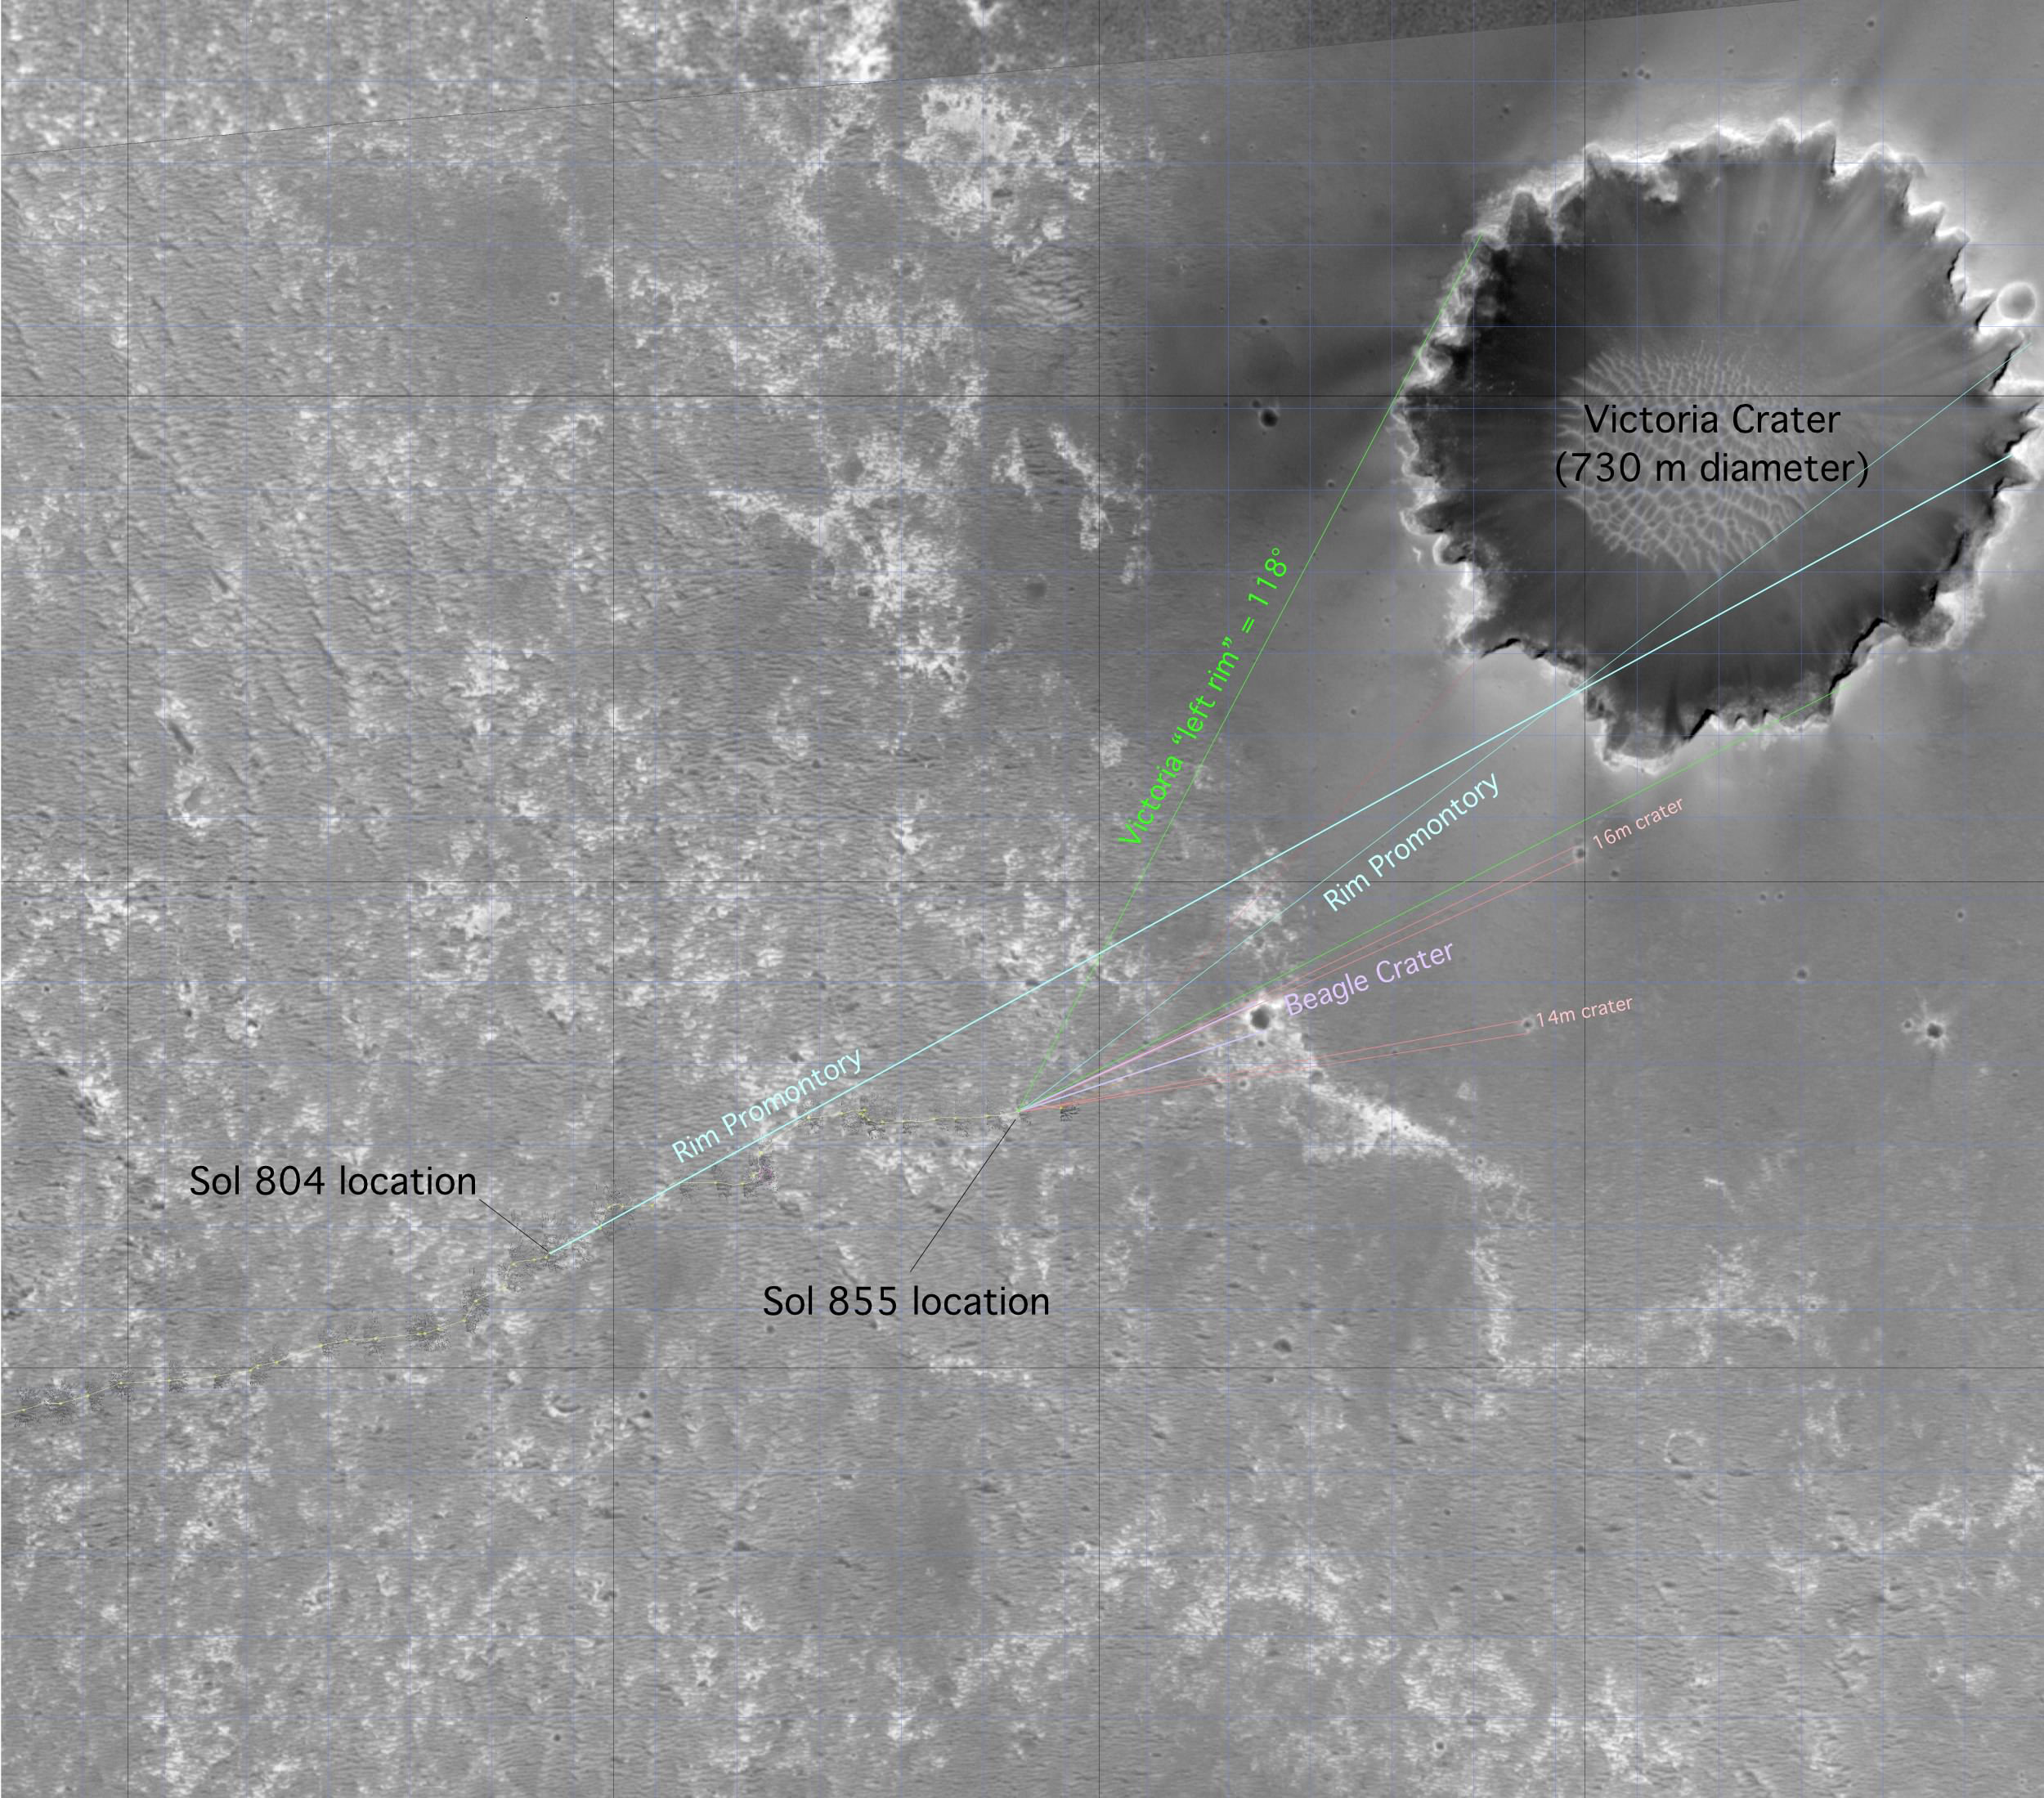

‘Beagle Crater’ on Opportunity’s Horizon (Orbital View)

This image from the Mars Orbiter Camera aboard NASA’s Mars Global Surveyor highlights the Mars Exploration Rover Opportunity’s approach toward “Beagle Crater.”

North is to the left. Opportunity’s locations at sols 804 (April 29, 2006) and 855 (June 20, 2006) are marked, as are the left and right edges of the rim of “Victoria Crater” from the rover’s point of view. The labeled “promontory” is a bright spot that scientists originally thought was an outcrop on the far side of the crater, based on the single azimuth measurement on sol 804 (see PIA08447). But comparing the azimuth angle of this feature in the sol 855 panorama and the angle of the same feature in the sol 804 panoramic image (a process known as triangulation) revealed that this outcrop must instead be on the near rim of the crater. Marked in salmon are two small craters beyond Beagle crater that are on the dark “annulus,” or ring, around Victoria Crater.

Victoria Crater is 730 meters to 750 meters (nearly half a mile) in diameter, about six times wider than “Endurance Crater,” where Opportunity spent several months in 2004 examining rock layers affected by ancient water.

This image is an uncalibrated version that the rover team uses for planning. It has been reprojected and stretched in some places and isn’t used for scientific purposes.

Credit: NASA/JPL-Caltech/MSSS